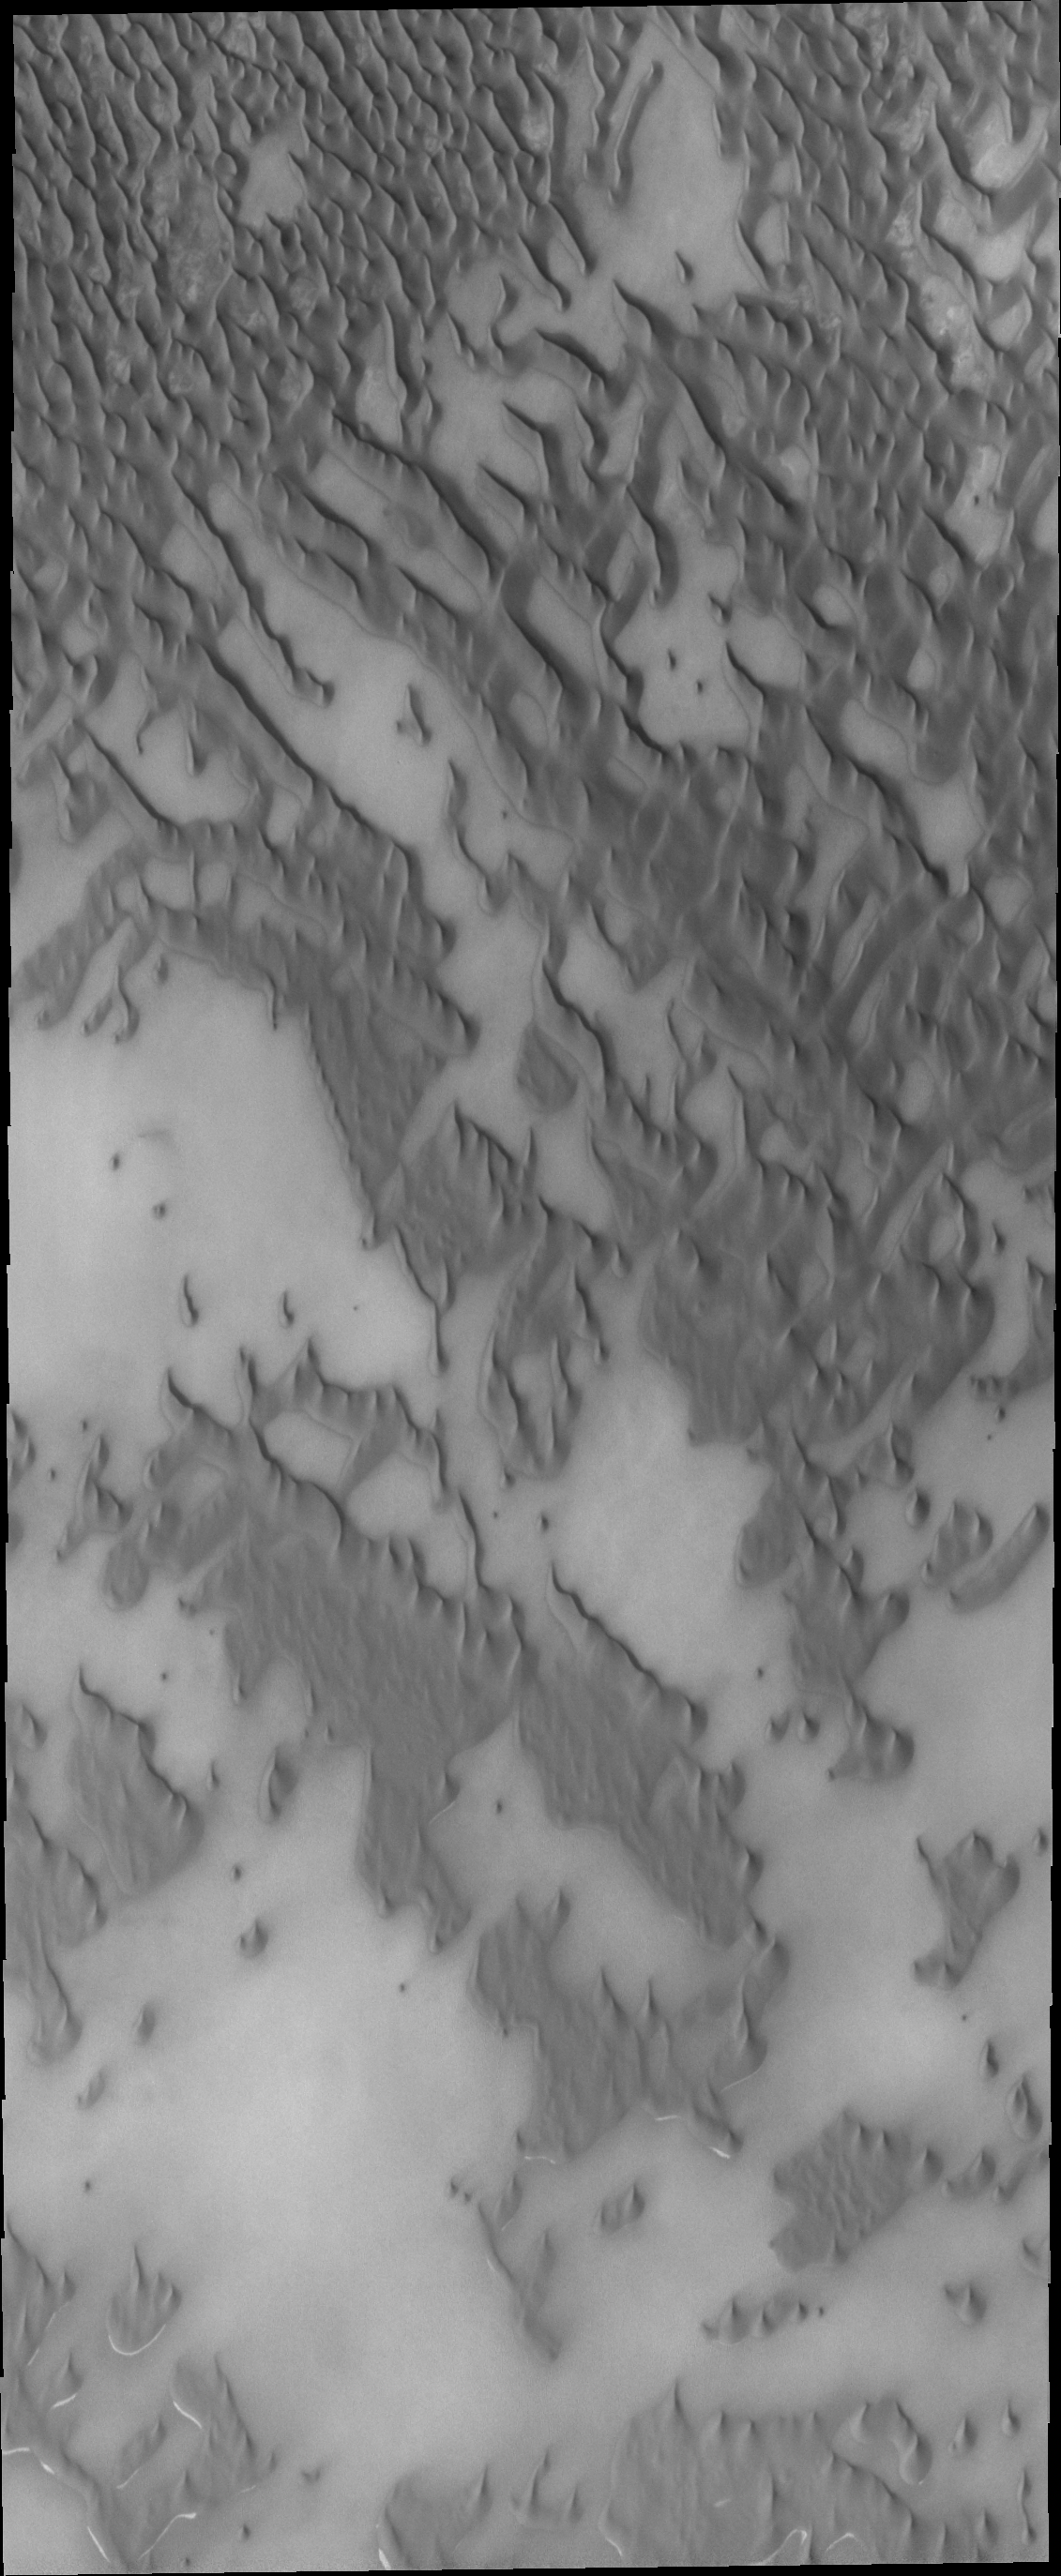

Polar Dunes

This VIS image shows part of Olympia Undae where the surface beneath the dunes is visible.

Credit: NASA/JPL/ASU